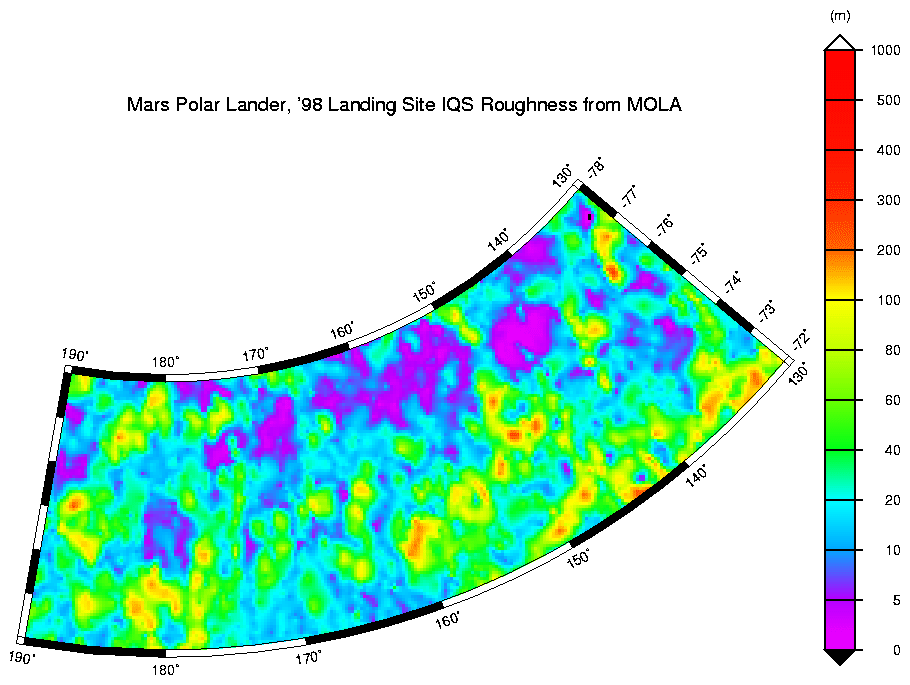

MPL LANDING SITE CORRIDOR

Interquartile-scale roughness of the MPL landing site corridor.

See also MOLA profile coverage (P50482) in the MPL landing site corridor. This plot shows the distribution of data that was used to make the above high-resolution digital elevation model

Credit: NASA/JPL/GSFC